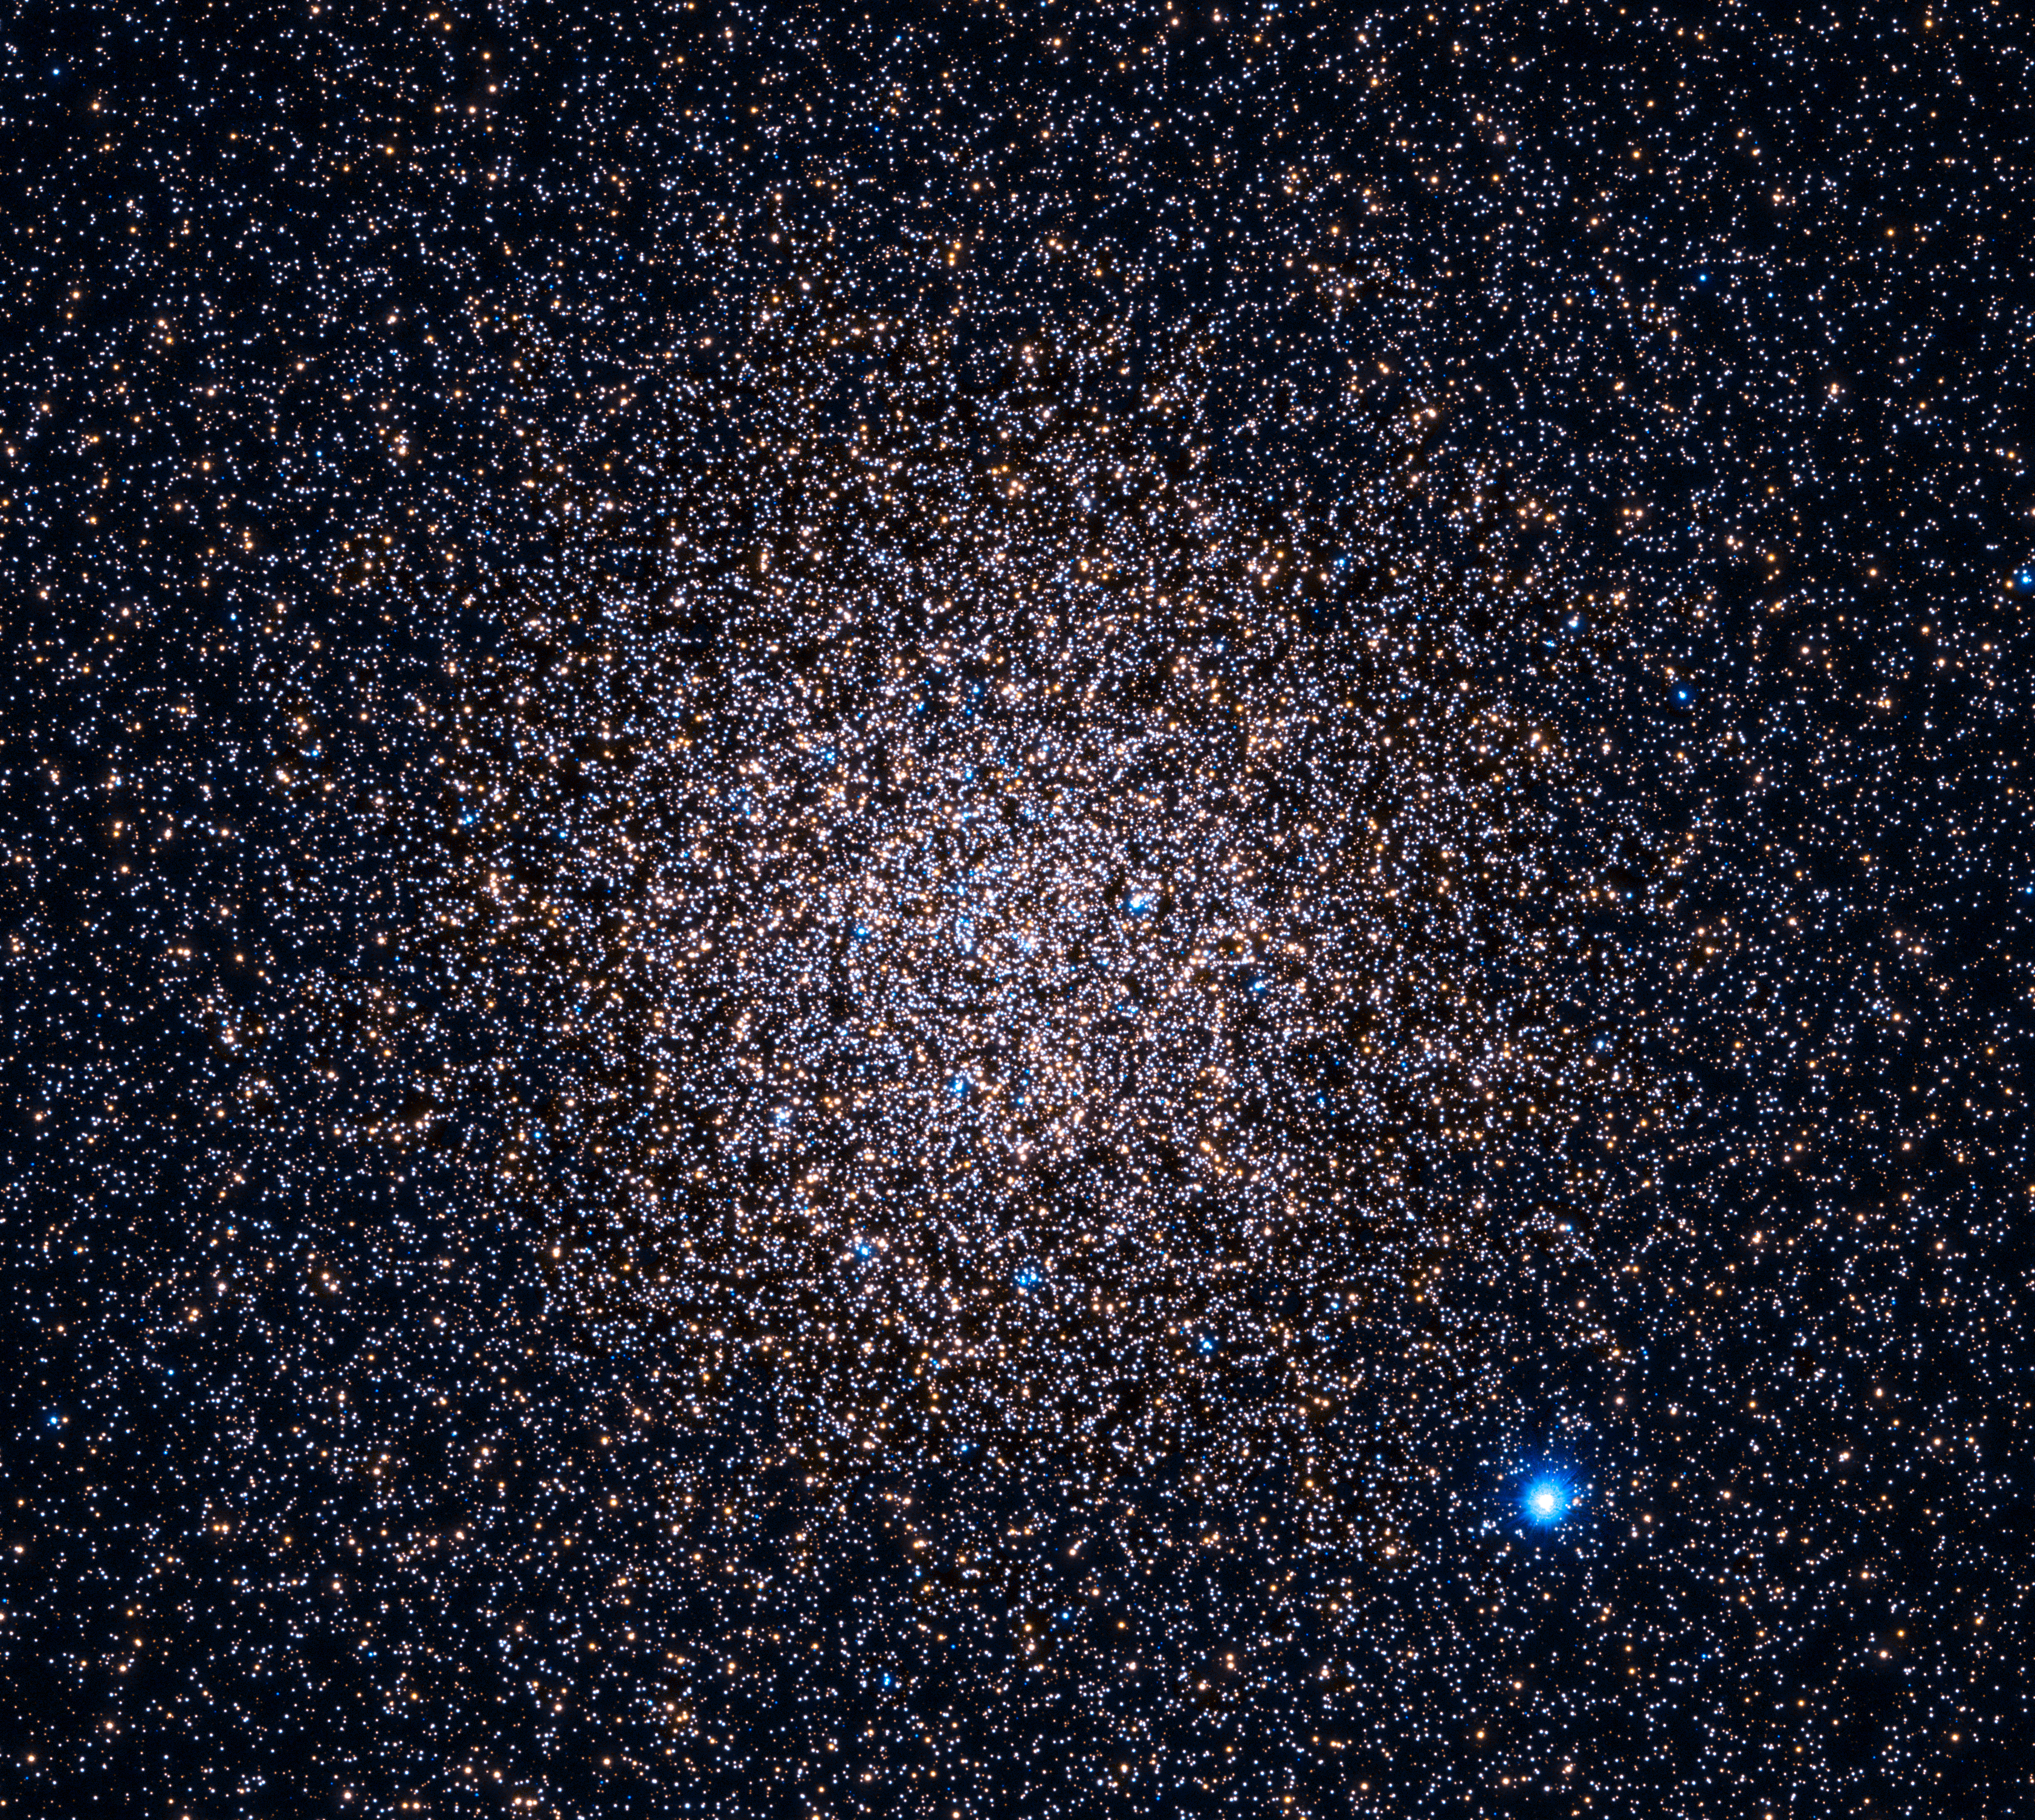

Hubble 47 Tucanae – UV (full)

Object Name: 47 Tuc, 47 Tucanae, NGC 104
Object Description: Globular Cluster
Instrument: HST/WFC3/UVIS
Filters: F225W (UV) and F336W (U)

This image is a composite of separate exposures acquired by the WFC3 instrument. Several filters were used to sample various wavelengths. The color results from assigning different hues (colors) to each monochromatic (grayscale) image associated with an individual filter. In this case, the assigned colors are: Cyan: F225W (UV) Yellow: F336W (U)

Credit: NASA, ESA, and H. Richer and J. Heyl (University of British Columbia, Vancouver, Canada); Acknowledgment: J. Mack (STScI) and G. Piotto (University of Padova, Italy)